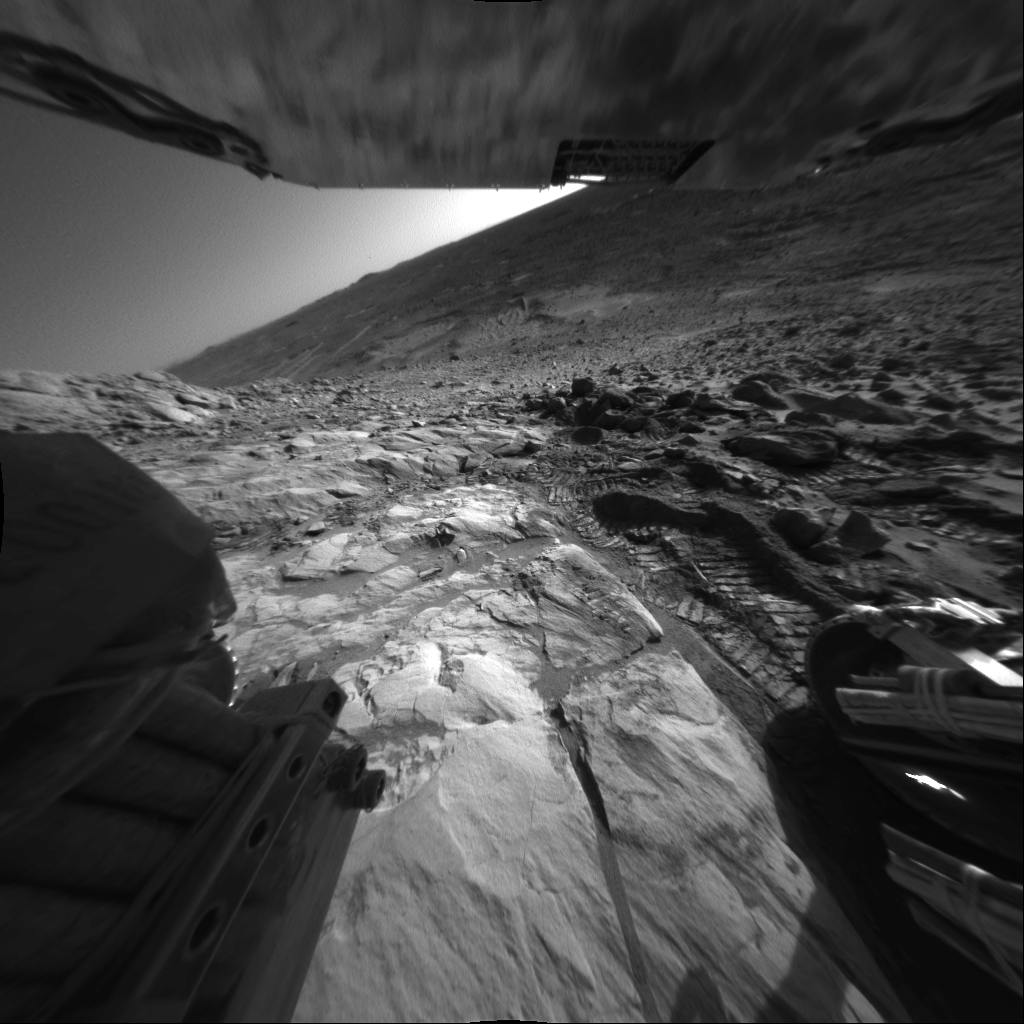

Contrasting Martian Terrains

NASA’s Mars Exploration Rover Spirit captured this interesting view of martian topography just below the “West Spur” portion of the “Columbia Hills” on sol 208 (Aug. 2, 2004). The view is looking southwest. The rover’s wheel tracks show the contrast between soft martian soil and the harder “Clovis” rock outcrop, which scientists are now studying.

The angle of the horizon indicates the tilt of the rover to be about 20 degrees. On the horizon is a small peak informally named “Grissom Hill,” about 15 kilometers (9.3 miles) away. To the right of the peak is the edge of a 2-kilometer-wide (1.2-mile-wide) crater. A few weeks ago, Spirit stopped to conduct scientific studies of rocks in “Hank’s Hollow,” located on the right side of the image approximately one-third of the way down from the top. This photo was taken with Spirit’s right rear hazard-avoidance camera.

Credit: NASA/JPL